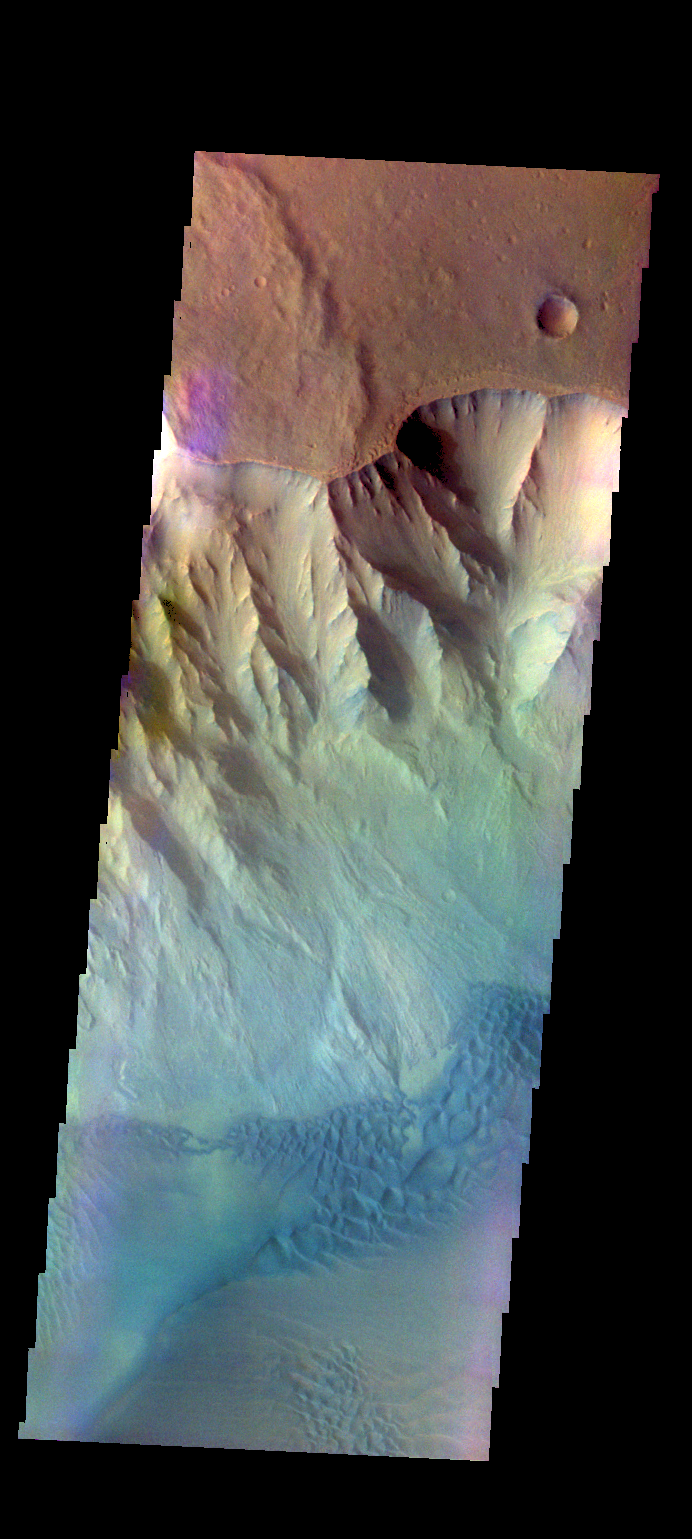

Juventae Chasma – False Color

The THEMIS VIS camera contains 5 filters. The data from different filters can be combined in multiple ways to create a false color image. These false color images may reveal subtle variations of the surface not easily identified in a single band image. Today’s false color image shows part of Juventae Chasma, including sand dunes on the floor of the chasma.

Credit: NASA/JPL-Caltech/ASU